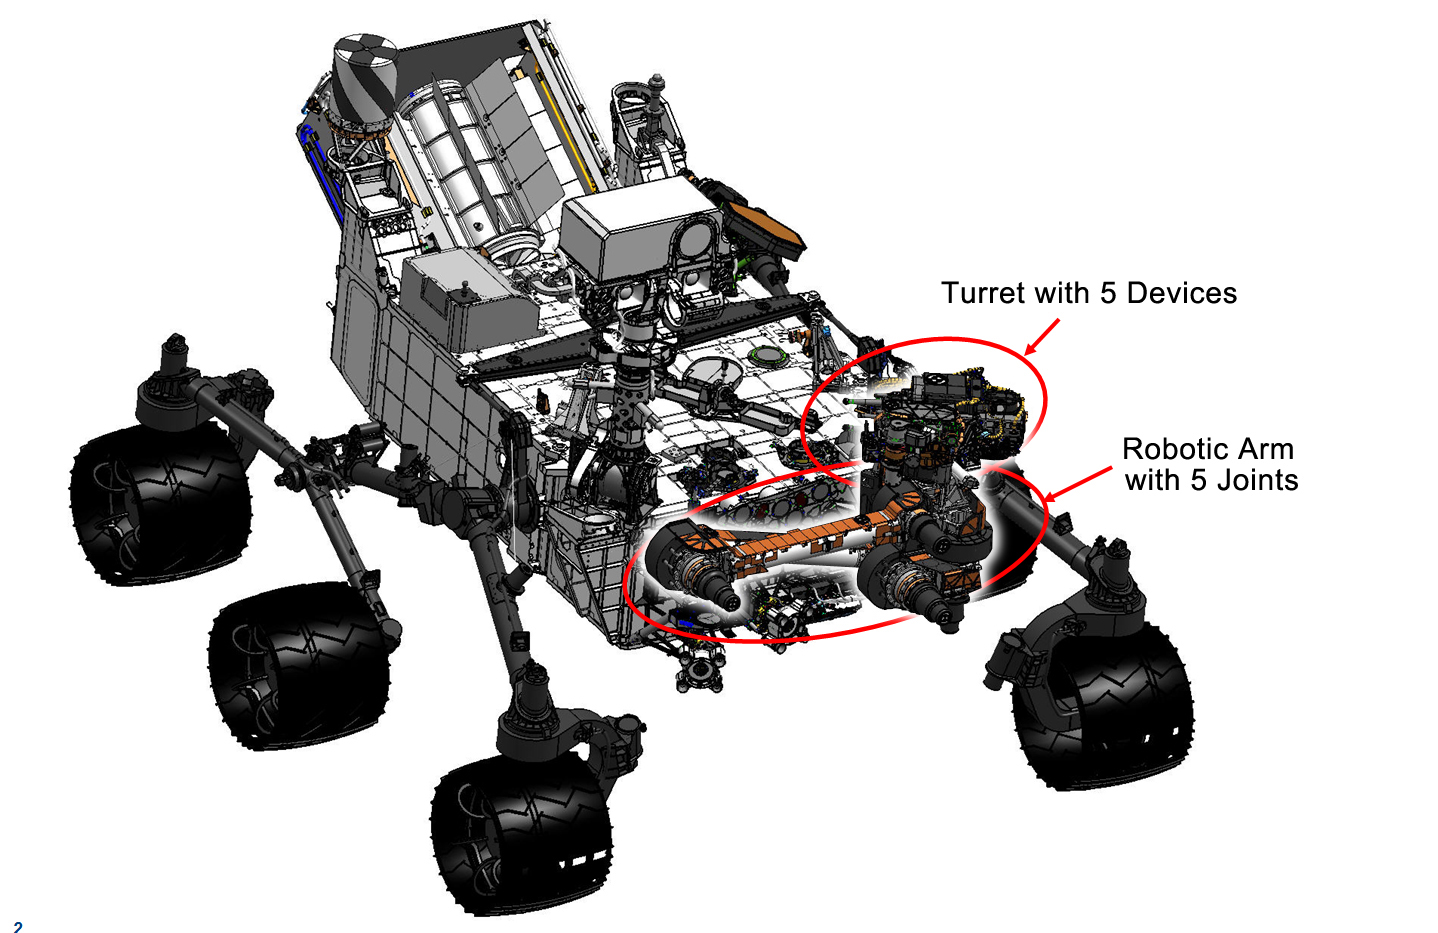

Curiosity’s Robotic Arm

This engineering drawing shows the location of the arm on NASA’s Curiosity rover, in addition to the arm’s turret, which holds two instruments and three tools. The arm places and holds turret-mounted tools on rock and soil targets. It also manipulates the sample-processing mechanisms on the 66-pound (30-kilogram) turret.

The arm has five degrees of freedom of movement provided by rotary actuators known as the shoulder azimuth joint, shoulder elevation joint, elbow joint, wrist joint and turret joint.

Credit: NASA/JPL-Caltech